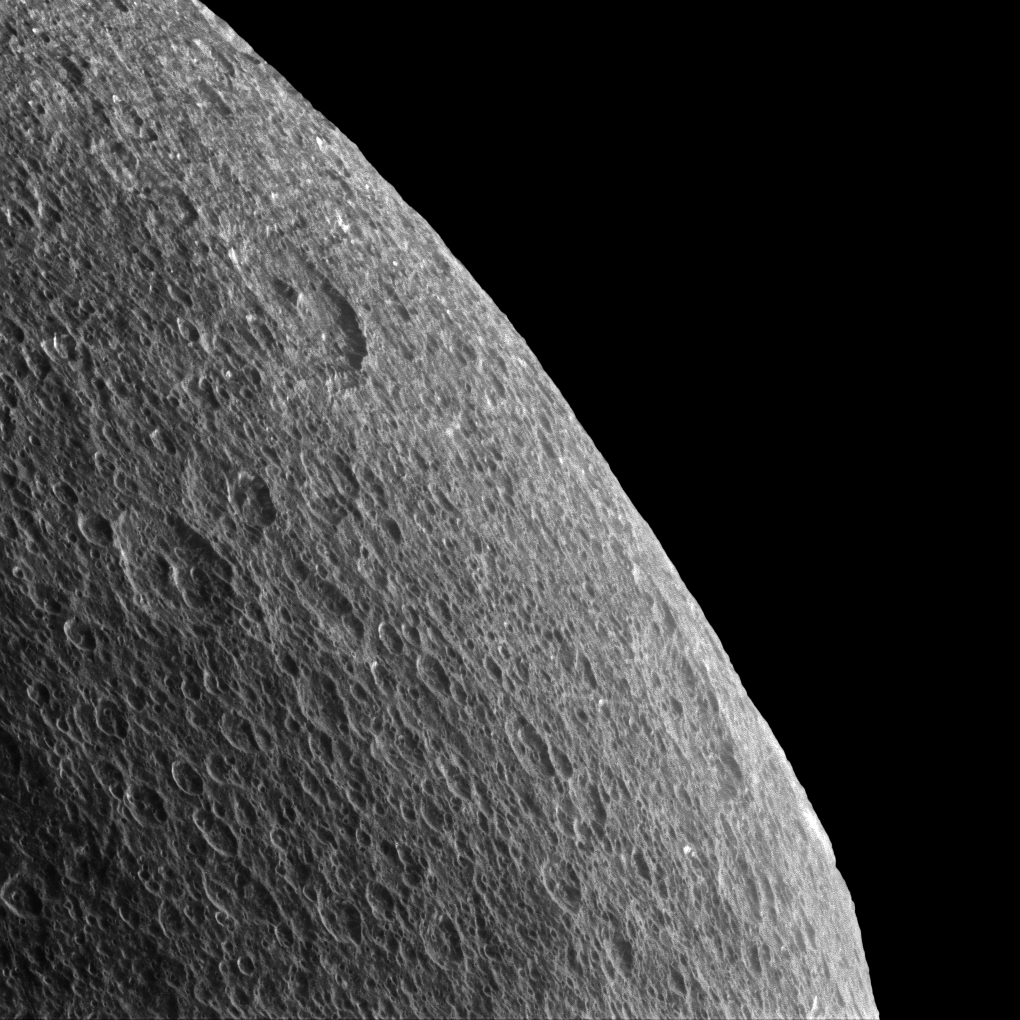

Rhea’s Horizon

Gazing off toward the horizon is thought-provoking no matter what body’s horizon it is. Rhea’s horizon is slightly irregular and battered by craters, so thoughts inevitably turn towards the forces that shape these icy worlds.

The surface of Rhea (949 miles or 1527 kilometers across) has been sculpted largely by impact cratering, each crater a reminder of a collision sometime in the moon’s history. On more geologically active worlds like Earth, the craters would be erased by erosion, volcanoes or tectonics. But on quieter worlds like Rhea, the craters remain until they are disrupted or covered up by the ejecta of a subsequent impact.

Lit terrain seen here is on the trailing hemisphere of Rhea. North on Rhea is up and rotated 12 degrees to the right. In this view, Cassini was at a subspacecraft latitude of 9 degrees North. The image was taken in visible light with the Cassini spacecraft narrow-angle camera on Feb. 10, 2015.

The view was obtained at a distance of approximately 35,000 miles (56,000 kilometers) from Rhea and at a Sun-Rhea-spacecraft, or phase, angle of 76 degrees. Image scale is 1,100 feet (330 meters) per pixel.

The Cassini mission is a cooperative project of NASA, ESA (the European Space Agency) and the Italian Space Agency. The Jet Propulsion Laboratory, a division of the California Institute of Technology in Pasadena, manages the mission for NASA’s Science Mission Directorate, Washington. The Cassini orbiter and its two onboard cameras were designed, developed and assembled at JPL. The imaging operations center is based at the Space Science Institute in Boulder, Colorado.

Credit: NASA/JPL-Caltech/Space Science Institute